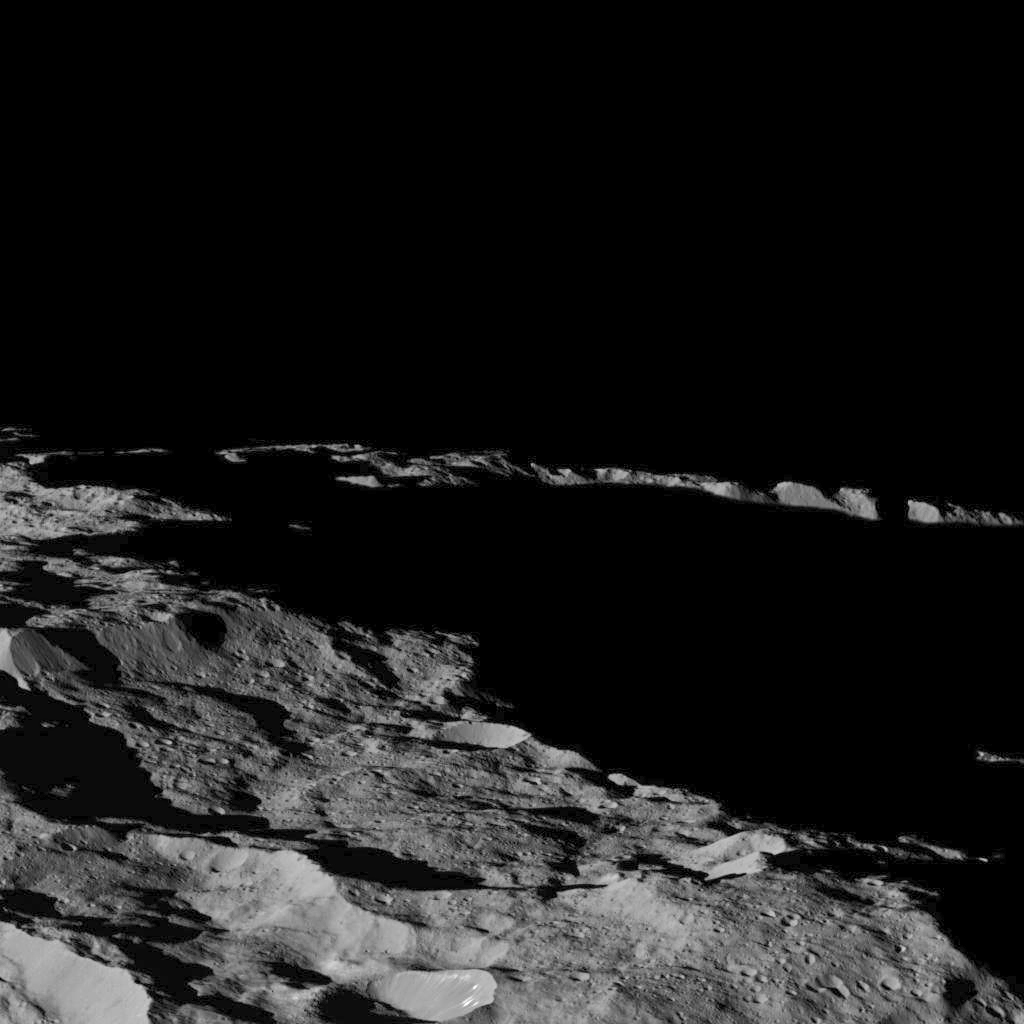

Dawn’s Lowest Orbit: Near South Pole

This view of Ceres, taken by NASA’s Dawn spacecraft on December 10, shows an area in southern hemisphere of the dwarf planet. It is located at approximately 85.6 south longitude, 176.6 east longitude.

This part of Ceres, near the south pole, has such long shadows because, from the perspective of this location, the sun is near the horizon. At the time this image was taken, the sun was 4 degrees north of the equator. If you were standing this close to Ceres’ south pole, the sun would never get high in the sky during the course of a nine-hour Cerean day.

The spacecraft took this image in its low-altitude mapping orbit from an approximate distance of 240 miles (385 kilometers) from Ceres.

Dawn’s mission is managed by JPL for NASA’s Science Mission Directorate in Washington. Dawn is a project of the directorate’s Discovery Program, managed by NASA’s Marshall Space Flight Center in Huntsville, Alabama. UCLA is responsible for overall Dawn mission science. Orbital ATK, Inc., in Dulles, Virginia, designed and built the spacecraft. The German Aerospace Center, the Max Planck Institute for Solar System Research, the Italian Space Agency and the Italian National Astrophysical Institute are international partners on the mission team.

Credit: NASA/JPL-Caltech/UCLA/MPS/DLR/IDA